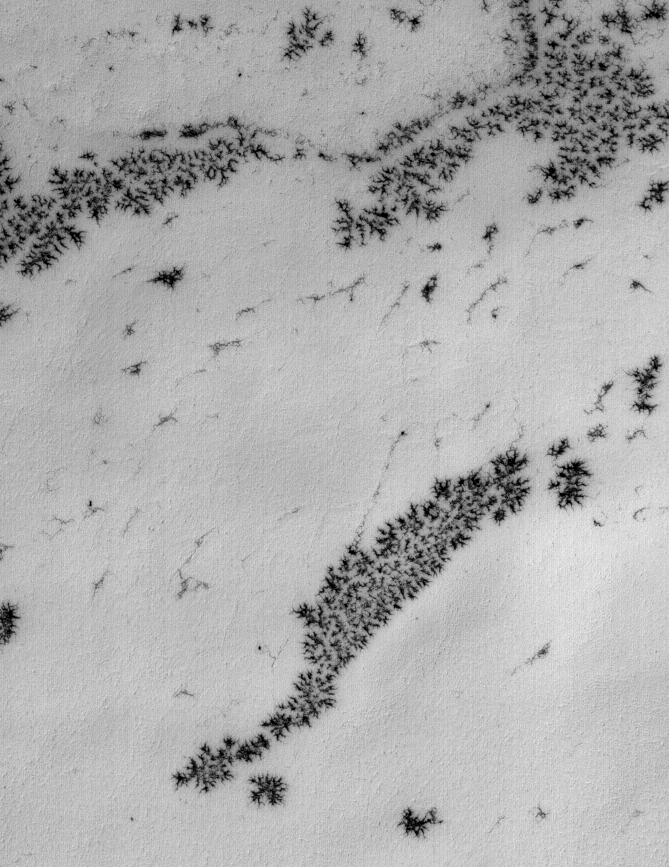

Defrosting Patterns

15 October 2005
This Mars Global Surveyor (MGS) Mars Orbiter Camera (MOC) image shows a frost-covered surface in the martian south polar region. As the seasonal frost begins to sublime away, local variations in surface texture-mostly dendritic cracks, in this case-lead to early defrosting in some areas. Those areas already defrosted appear dark in the image.

Location near: 79.1°S, 340.1°W
Image width: width: ~3 km (~1.9 mi)
Illumination from: upper left
Season: Southern Spring

Credit: NASA/JPL/Malin Space Science Systems